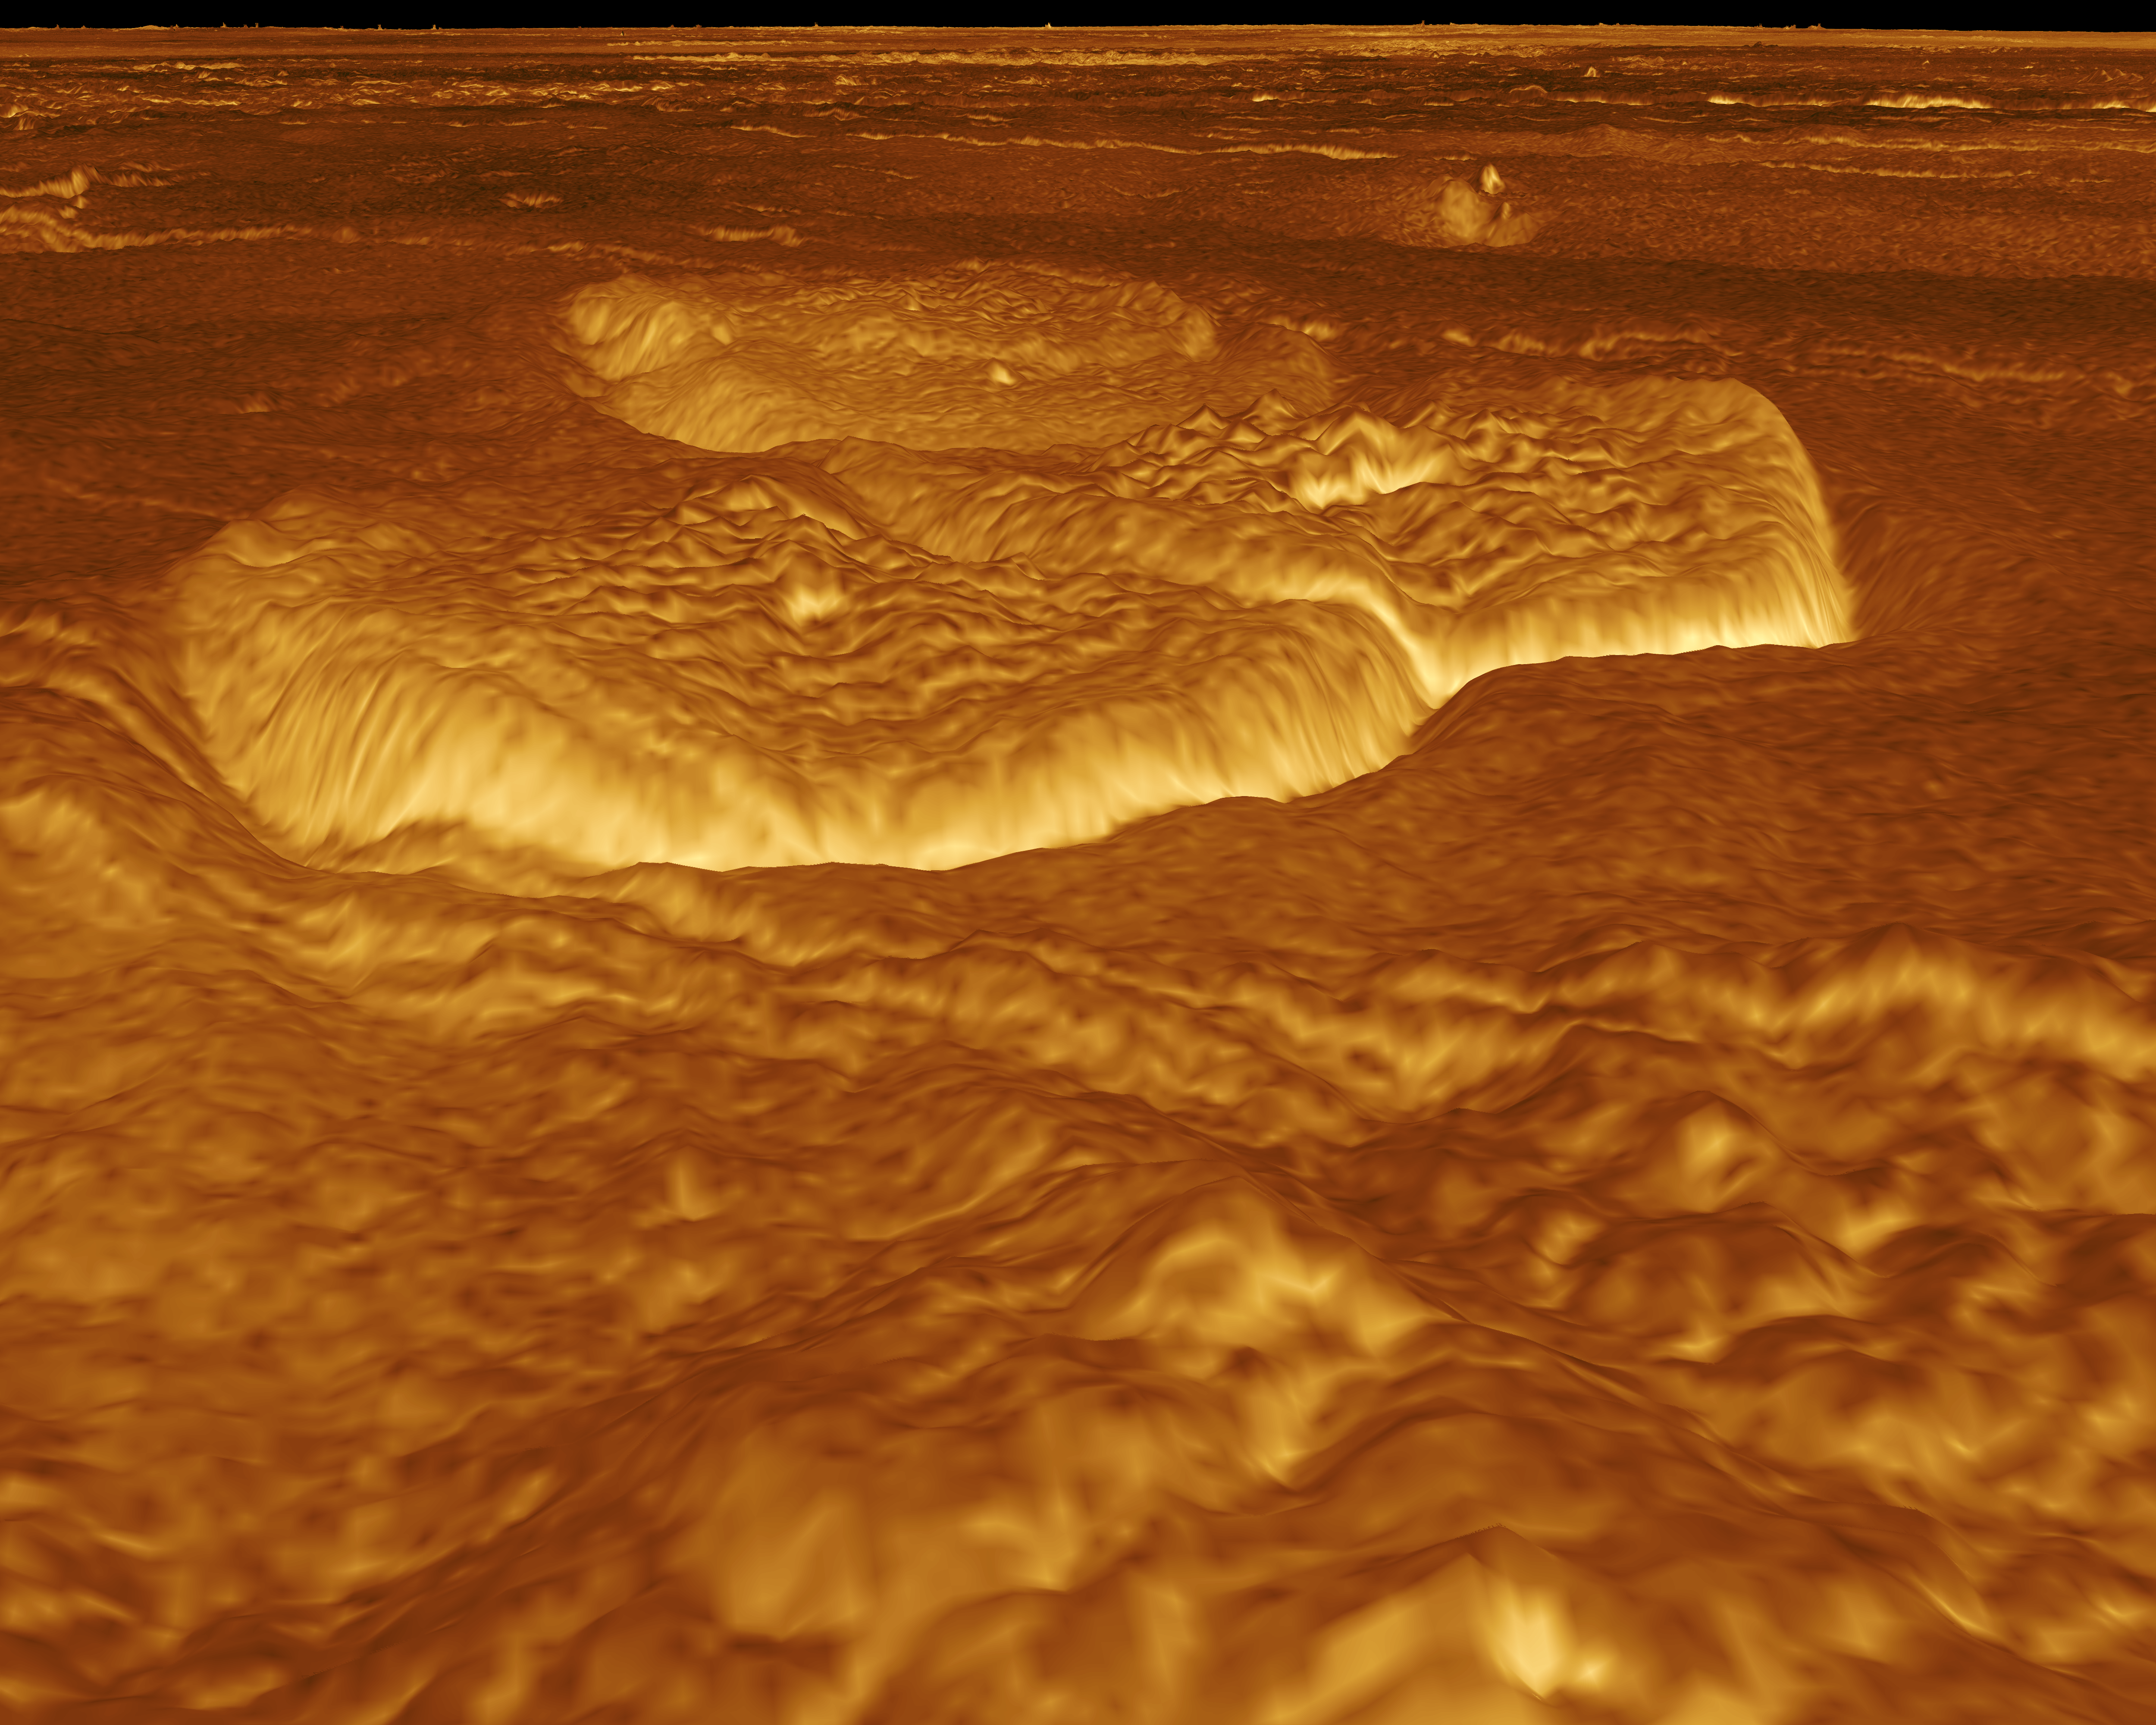

Venus – 3-D Perspective View of Eastern Edge of Alpha Regio

A portion of the eastern edge of Alpha Regio is displayed in this three-dimensional perspective view of the surface of Venus. The viewpoint is located at approximately 30 degrees south latitude, 11.8 degrees east longitude at an elevation of 2.4 kilometers (3.8 miles). The view is to the northeast at the center of an area containing seven circular dome-like hills. The average diameter of the hills is 25 kilometers (15 miles) with maximum heights of 750 meters (2,475 feet). Three of the hills are visible in the center of the image. Fractures on the surrounding plains are both older and younger than the domes. The hills may be the result of viscous or thick eruptions of lava coming from a vent on the relatively level ground, allowing the lava to flow in an even lateral pattern. The concentric and radial fracture patterns on their surfaces suggests that a chilled outer layer formed, then further intrusion in the interior stretched the surface. An alternative interpretation is that domes are the result of shallow intrusions of molten lava, causing the surface to rise. If they are intrusive, then magma withdrawal near the end of the eruptions produced the fractures. The bright margins possibly indicate the presence of rock debris or talus at the slopes of the domes. Resolution of the Magellan data is about 120 meters (400 feet). Magellan’s synthetic aperture radar is combined with radar altimetry to develop a three-dimensional map of the surface. A perspective view is then generated from the map. Simulated color and a process called radar-clinometry are used to enhance small-scale structures. The simulated hues are based on color images recorded by the Soviet Venera 13 and 14 spacecraft. The image was produced by the JPL Multimission Image Processing Laboratory by Eric De Jong, Jeff Hall, Myche McAuley, and Randy Kirk of the United States Geological Survey, and is a single frame from the movie released at the May 29, 1991 Magellan news conference.

Credit: NASA/JPL